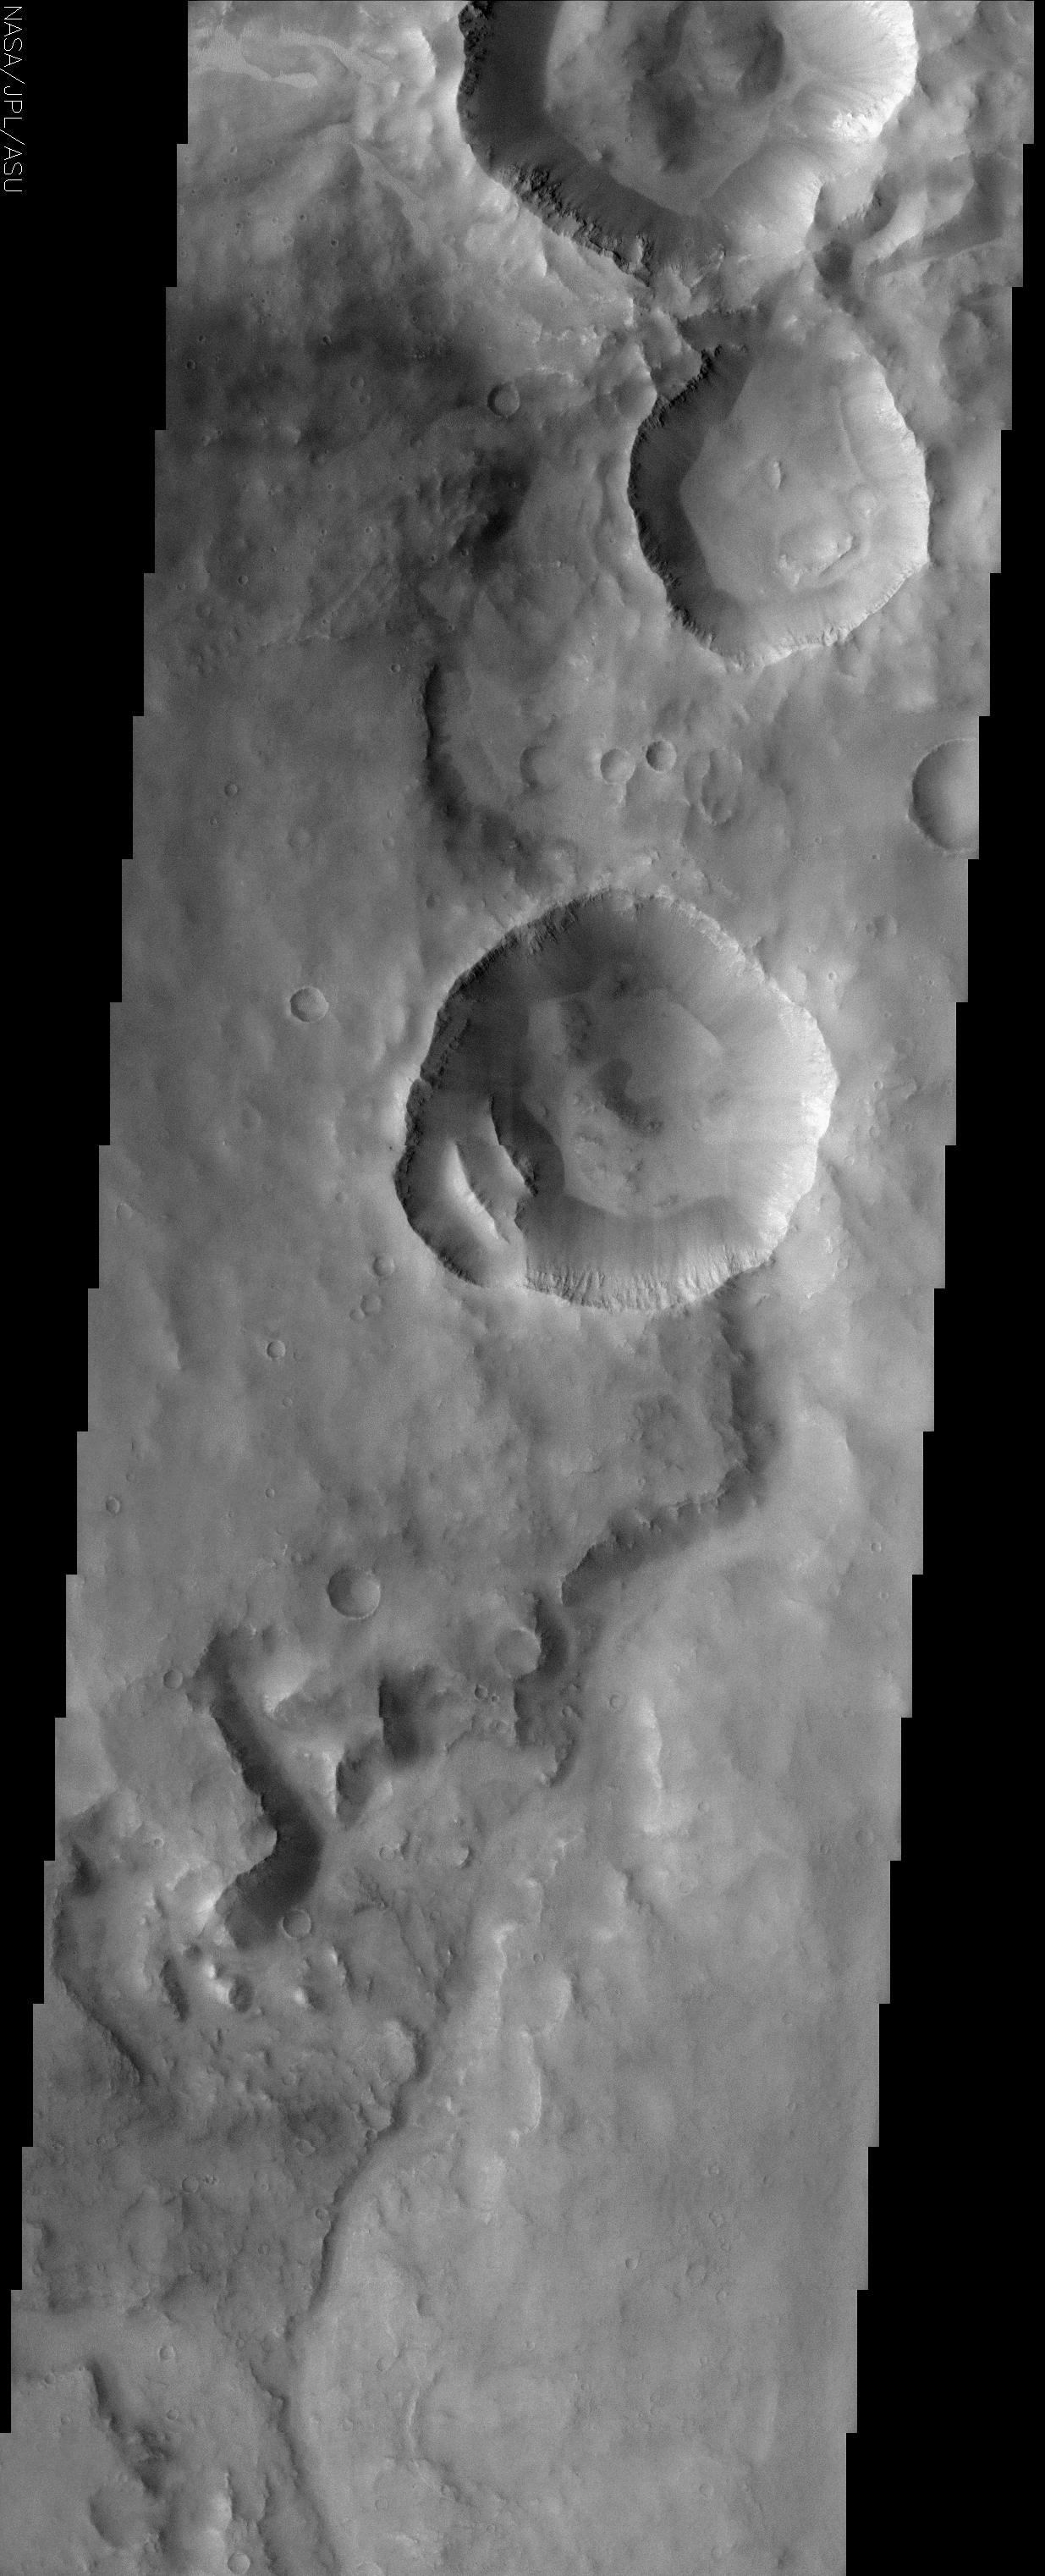

Cratered terrain in Terra Meridiani

(Released 30 April 2002)
The Science
This THEMIS visible image shows a region in Terra Meridiani near -12° S, 358° W (2° E). An old, heavily degraded channel can be seen from the lower (southern) portion of the image toward the top. This channel appears to terminate abruptly at the rim of a 10 km diameter crater. This apparent “superposition” of the crater on top of the channel suggests that the impact crater was created after the channel was formed. This crater has two 3-km sized blocks of material that have slumped off from the lower left segment of the original crater rim. These immense blocks must have moved as a single unit because the rock layers that can be seen in the original wall of the crater can still be seen in these detached blocks. The walls of several craters in this image show vague hints of possible gully formation at the bottom of pronounced rock layers, with the suggestion of alcoves above the individual gullies. Well-developed gullies that were imaged by the Mars Orbiter Camera (MOC) on Mars Global Surveyor have been suggested to form by seepage and runoff of a fluid. The MOC has observed these gullies in numerous craters and channels further south, but they are uncommon at latitudes this close to the equator. Several sections of the crater walls appear to have ridges and troughs formed by the dry avalanche of loose rock, and a similar process of dry avalanche may account for the gullies seen in this THEMIS image. Patches of lighter material, possibly small dunes ripples, can be seen in several places throughout this image.

The Story
When the walls come tumbling down! Take a closer look at the bright linear ridges within a deep crater near the center of this image (bottom, left-hand side of the crater). Almost 2 miles long, these chunks of material slumped off the crater side in one fell swoop. Phoozhj! Down they came as one massive unit. You can tell, because the rock layers seen in the original wall of the crater are also still there in the detached material as well.

Instability in the craters doesn’t stop there. Other ridges and troughs in the large craters were probably formed by smaller avalanches of loose rock, but . . . what about those gullies? Were they caused by small, dry avalanches too, or could they possibly have been formed by some kind of liquid running down the walls?

In the grand search for possible signs of water on the red planet, gullies found in craters around Mars have been a source of speculation and great interest. The walls of several craters in this image show vague hints of possible gully formation, and features like “alcoves” above the individual gullies suggest a possible “formation by fluid.” And yet, gullies are usually found in the south of Mars, not along the equatorial region where these craters are located. So, . . . who knows? This area will take a lot of further study.

A long, snaky channel also winds its way up from the bottom of this image, only to be obliterated in its path by the large crater pits that came later. Eroded and old, the channel is far less dramatic than the large impact craters, but leaves a record of more ancient processes on Mars.

Dappled in light and dark terrain, the texture of this cratered region of Mars is actually quite complex, especially when you look at the close-up image. Beyond the predominant craters, a smattering of smaller, shallower craters dot the surface, and signs of bright dunes can be found as well.

Credit: NASA/JPL/Arizona State University